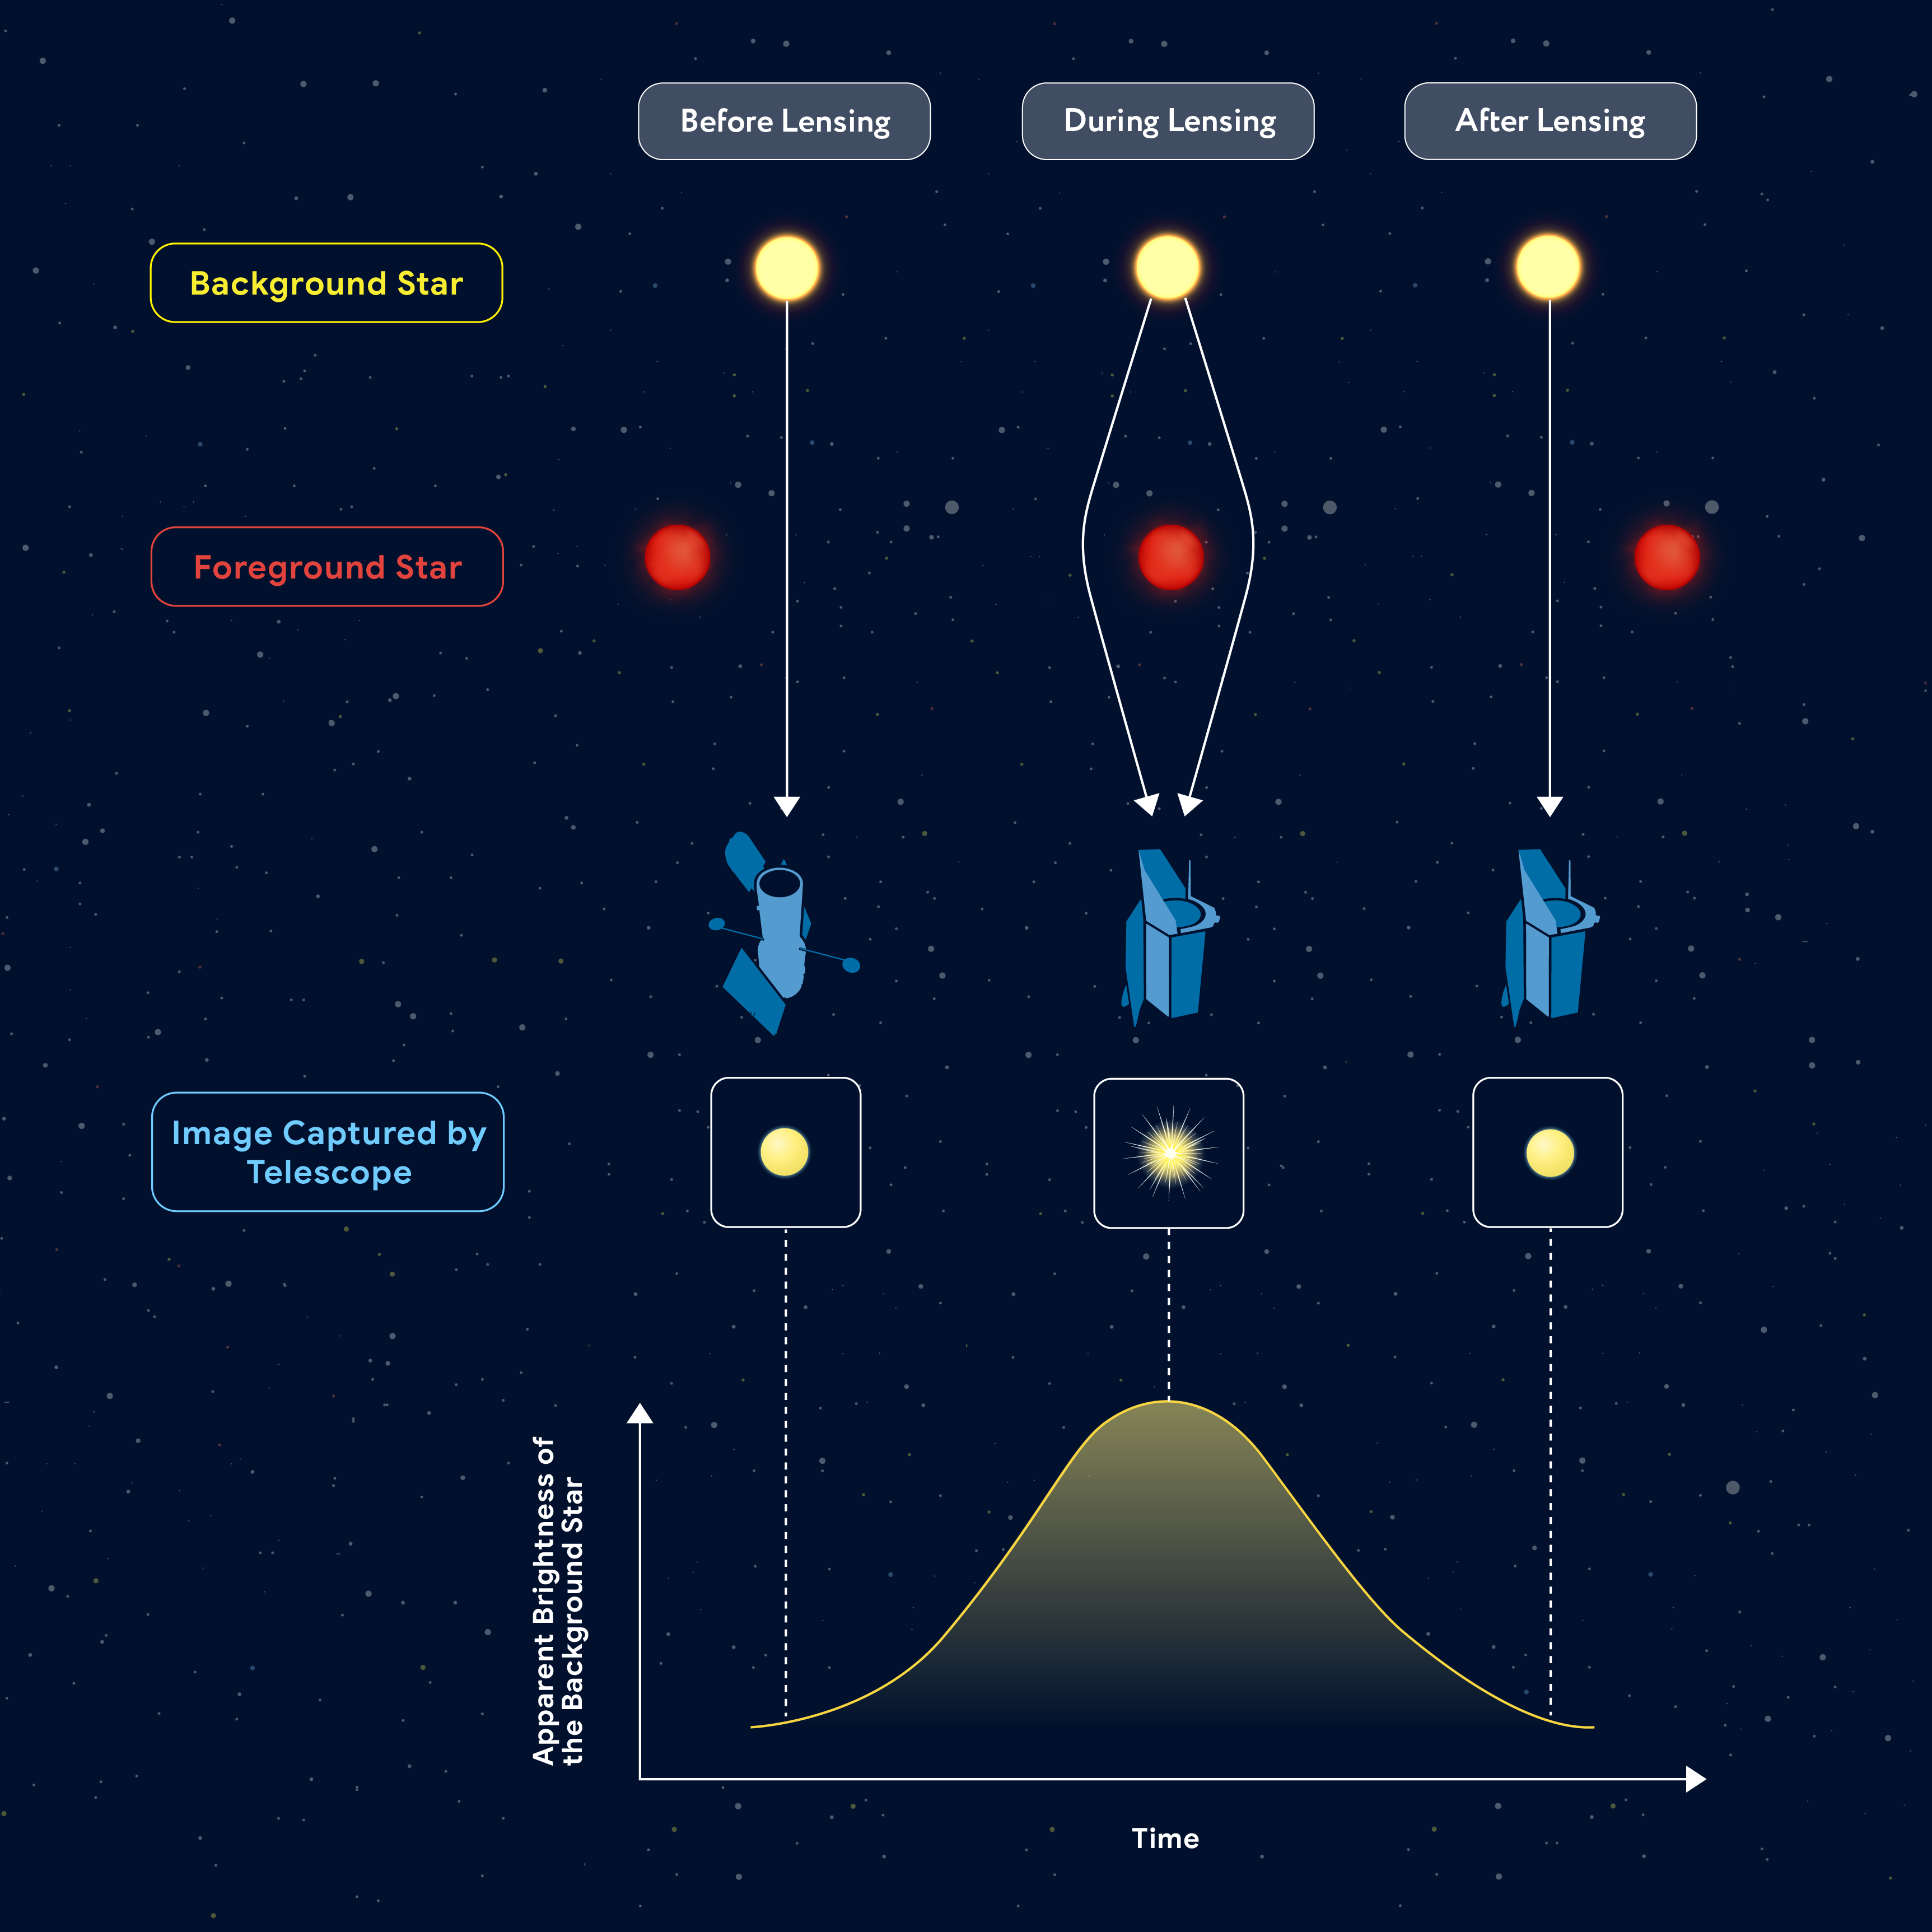

Microlensing Infographic

This graphic illustrates a microlensing event, which occurs when the light from a distant object warps as a mass, such as a star (depicted here) or a stellar-mass black hole, precisely aligns in front of that object. In this image, a red, foreground star intervenes between the telescope, acting as the "lens," bending, and magnifying the light of the yellow background star. Unlike some gravitational lensing events, which occur at the scale of galaxies or galaxy clusters, microlensing events occur on a much smaller scale, such as that of individual stars. The lensing effect is, therefore, much smaller.

This image also provides a representation of what the background star would look like to a telescope in a microlensing event. Because of the curvature of space around the foreground star (represented by the white arrows that curve around it in the image), the background star appears to increase in brightness as the event begins before decreasing in apparent brightness as it falls out of alignment. The graph at bottom plots the apparent brightness of the background star over time. Hubble observations taken before microlensing events (left) will help astronomers better analyze Roman data taken during (middle) and after (right) those same events.

Credit: Illustration: NASA, STScI, Joyce Kang (STScI)